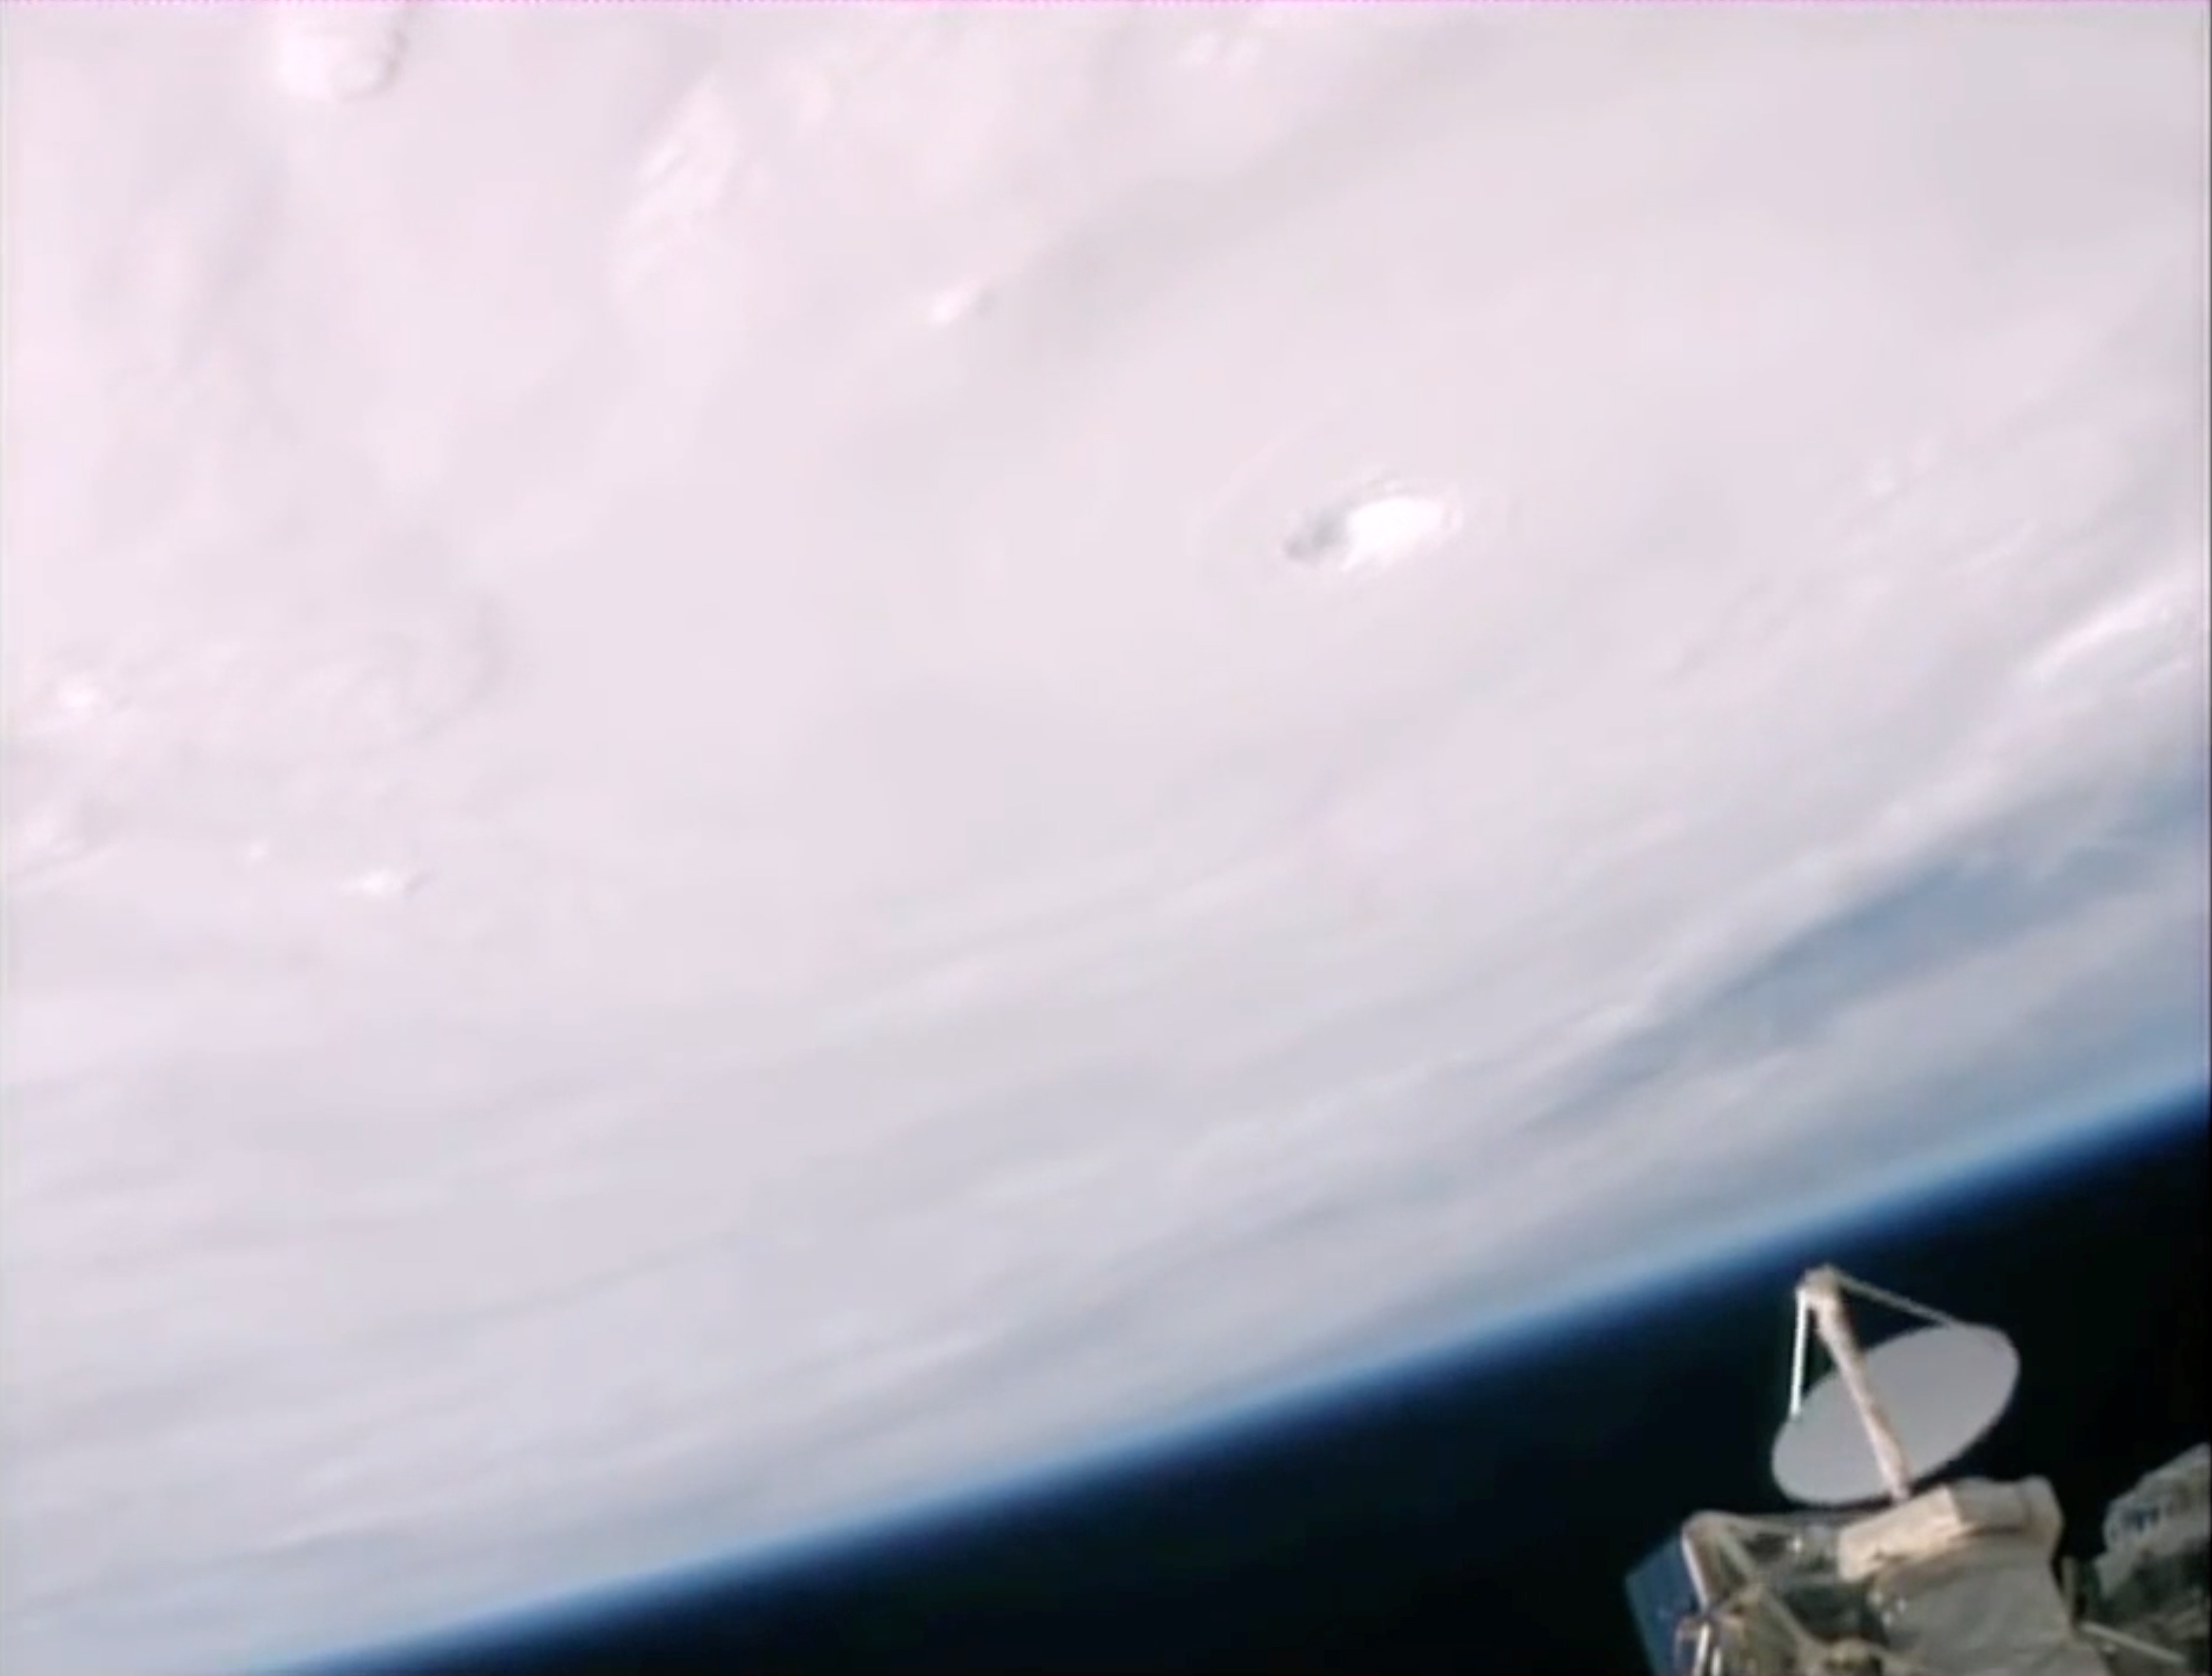

RapidScat and Hurricane Patricia

NASA’s RapidScat’s antenna, lower right, was pointed at Hurricane Patricia as the powerful storm approached Mexico on Oct. 23, 2015. Patricia was the strongest hurricane ever recorded in the Western Hemisphere, with maximum winds of 200 mph (320 kilometers per hour). When it first made landfall on the Pacific coast of Mexico on Oct. 23, it was a destructive Category 5 storm.

The videos are from the International Space Station. RapidScat’s spinning antenna, lower right, collects wind-speed data from Hurricane Patricia.

RapidScat measures Earth’s ocean surface wind speed and direction over open waters. The instrument’s data on ocean winds provide essential measurements for researchers and scientists to use in weather predictions, including hurricane monitoring. The NASA instrument arrived at the International Space Station (ISS) on Sept. 23, 2014, providing a new resource for tracking and studying storms ranging from tropical cyclones to nor’easters. RapidScat has kept busy in 2015’s already active Southern Hemisphere hurricane season and the Northern Hemisphere’s winter storm season.

Credit: NASA